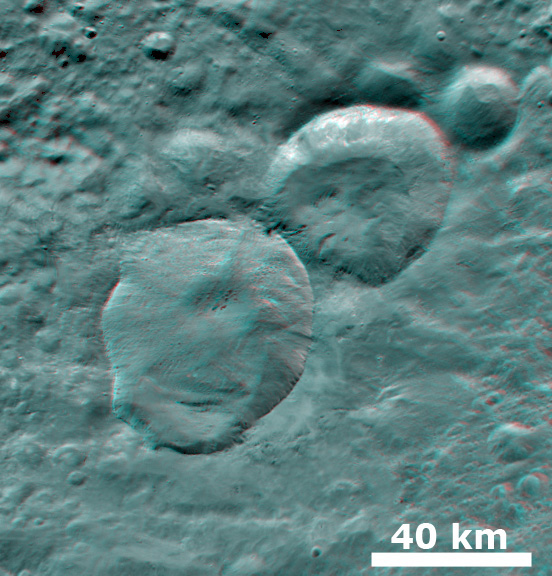

3-D Image of Fresh Craters

This 3-D image, called an anaglyph, shows three fresh craters, which have been nicknamed the ‘Snowman’ craters. Each crater has now been given an official name: the largest is called Marcia, the middle is called Calpurnia and the smallest is called Minucia. To create this anaglyph, two differently colored images are superimposed with an offset to create depth. When viewed through red-blue glasses this anaglyph shows a 3-D view of Vesta’s surface. The depth effect in this anaglyph, derived from topography differences, was calculated from the shape model of Vesta. Marcia, Calpurnia and Minucia have sharp, fresh crater rims and a smooth area of ejecta, called an ejecta blanket, surrounding them. These features are distinctive in this image.

The images used to generate the anaglyph are located in Vesta’s Marcia quadrangle and the center is 12 degrees north latitude, 194 degrees east longitude. NASA’s Dawn spacecraft obtained this image with its framing camera on Jul. 24, 2011. This image was taken through the camera’s clear filter. The distance to the surface of Vesta is 5,200 kilometers (3,231 miles) and the image has a resolution of about 485 meters (1,591 feet) per pixel. This image was acquired during the approach phase of the mission.

The Dawn mission to Vesta and Ceres is managed by NASA’s Jet Propulsion Laboratory, a division of the California Institute of Technology in Pasadena, for NASA’s Science Mission Directorate, Washington D.C. UCLA is responsible for overall Dawn mission science. The Dawn framing cameras have been developed and built under the leadership of the Max Planck Institute for Solar System Research, Katlenburg-Lindau, Germany, with significant contributions by DLR German Aerospace Center, Institute of Planetary Research, Berlin, and in coordination with the Institute of Computer and Communication Network Engineering, Braunschweig. The Framing Camera project is funded by the Max Planck Society, DLR, and NASA/JPL.

Credit: NASA/JPL-Caltech/UCLA/MPS/DLR/IDA